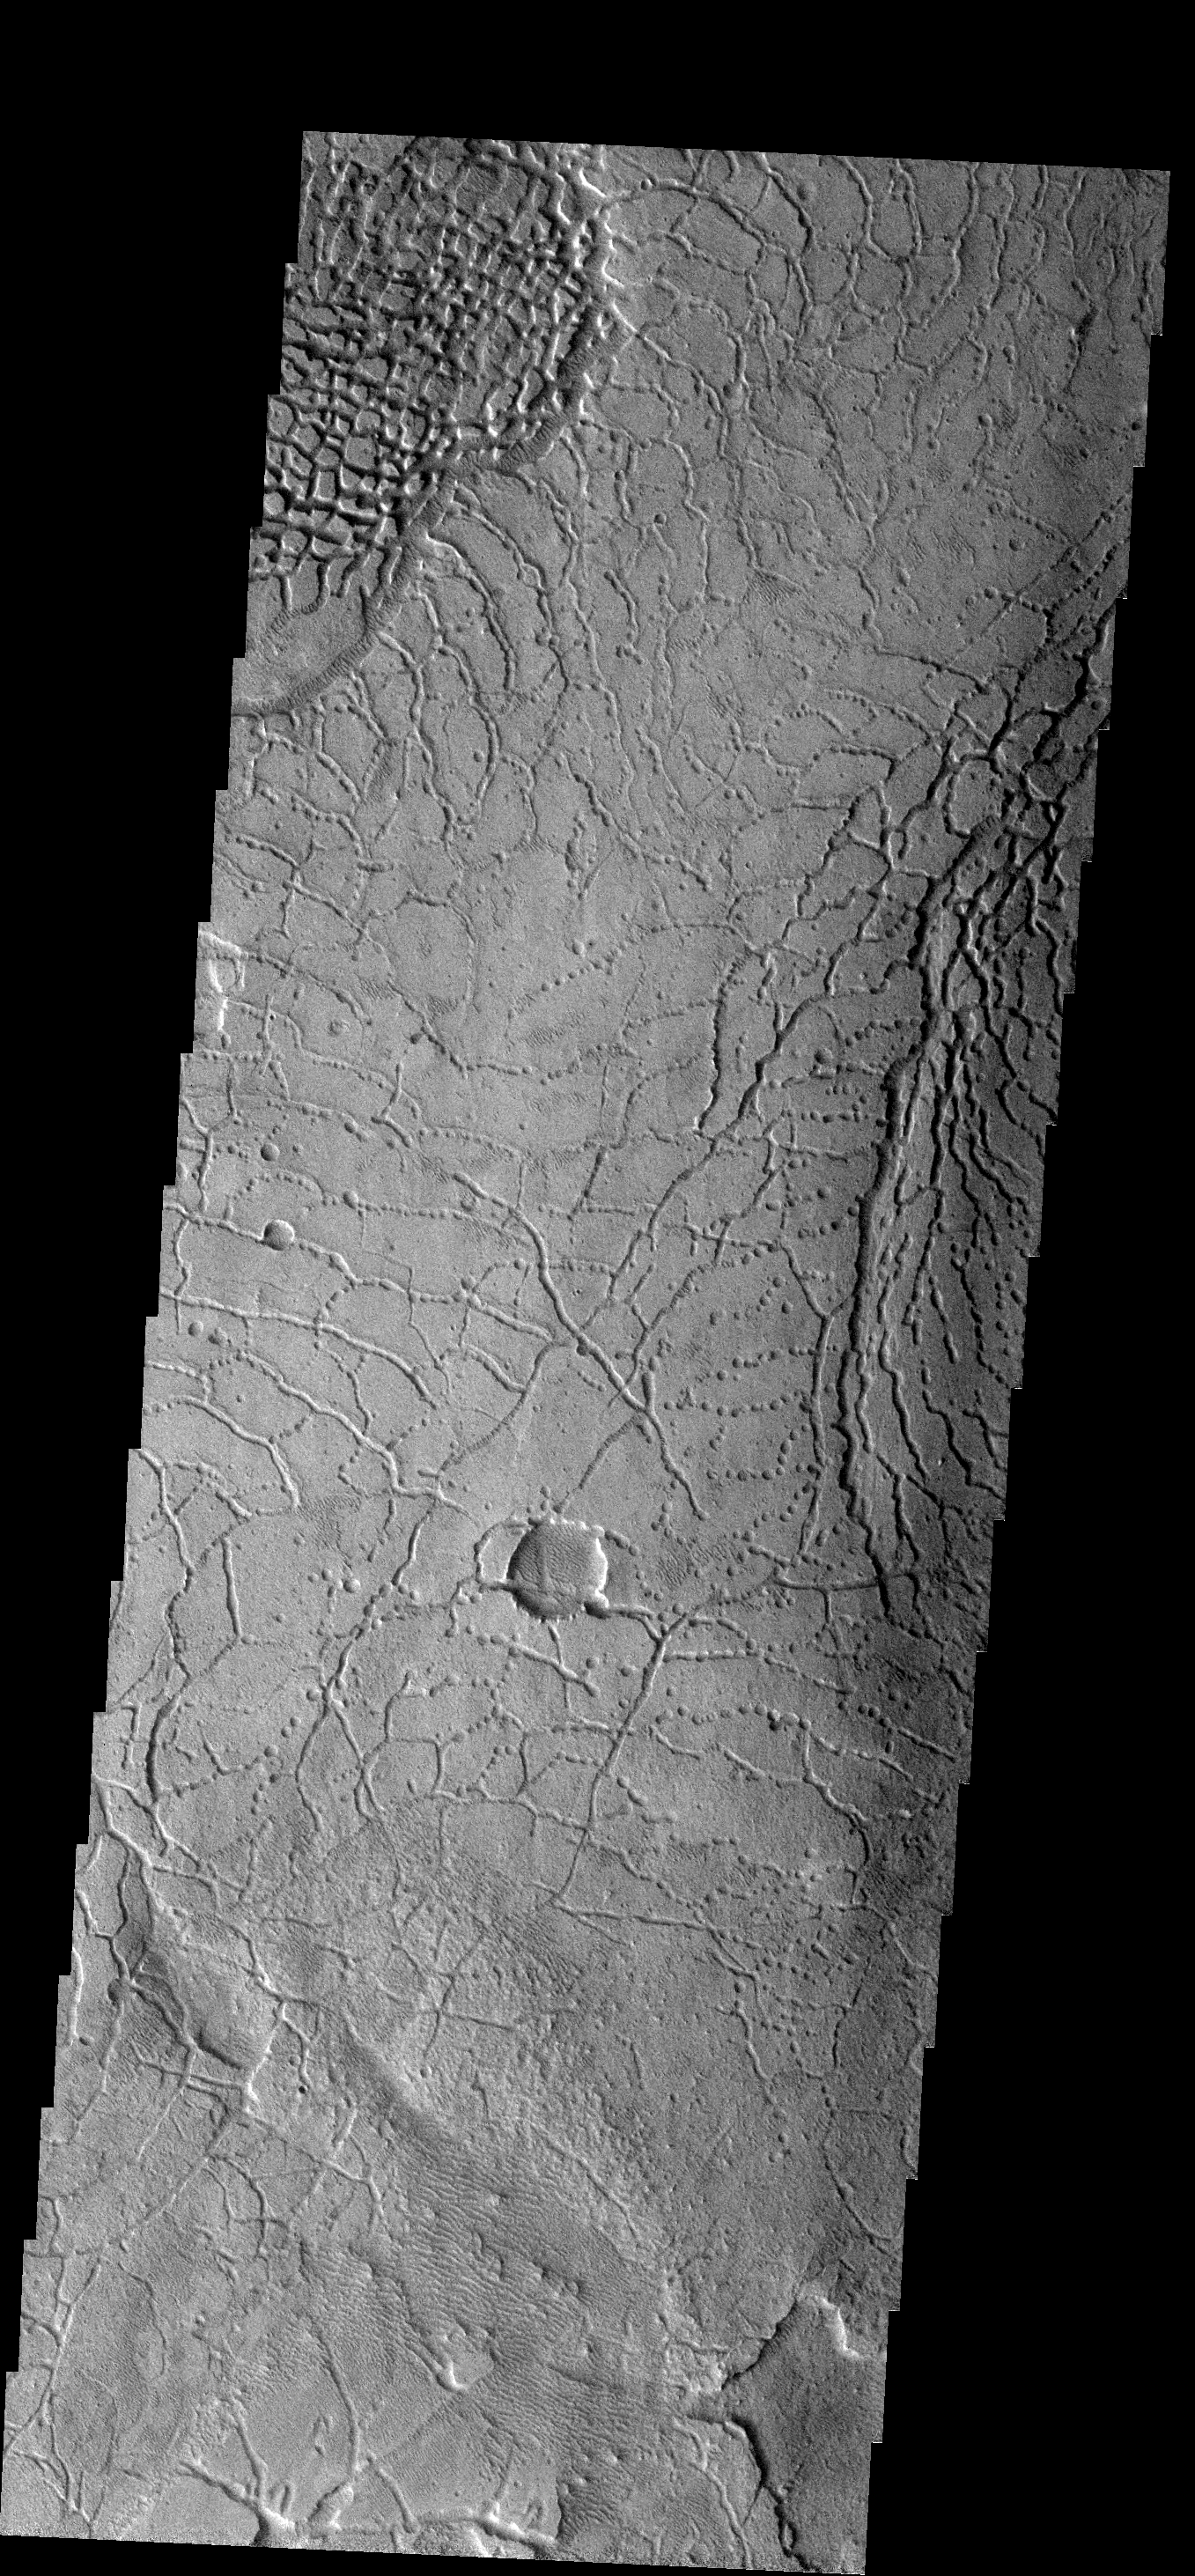

Avernus Colles

The arcuate fractures and broken up surface shown in this image is called Avernus Colles [colles means small hills or knobs]. This unique surface has developed on the southeast margin of Elysium Plainitia.

Image information: VIS instrument. Latitude -2.1N, Longitude 173.3E. 18 meter/pixel resolution.

Please see the THEMIS Data Citation Note for details on crediting THEMIS images.

Note: this THEMIS visual image has not been radiometrically nor geometrically calibrated for this preliminary release. An empirical correction has been performed to remove instrumental effects. A linear shift has been applied in the cross-track and down-track direction to approximate spacecraft and planetary motion. Fully calibrated and geometrically projected images will be released through the Planetary Data System in accordance with Project policies at a later time.

NASA’s Jet Propulsion Laboratory manages the 2001 Mars Odyssey mission for NASA’s Office of Space Science, Washington, D.C. The Thermal Emission Imaging System (THEMIS) was developed by Arizona State University, Tempe, in collaboration with Raytheon Santa Barbara Remote Sensing. The THEMIS investigation is led by Dr. Philip Christensen at Arizona State University. Lockheed Martin Astronautics, Denver, is the prime contractor for the Odyssey project, and developed and built the orbiter. Mission operations are conducted jointly from Lockheed Martin and from JPL, a division of the California Institute of Technology in Pasadena.

Credit: NASA/JPL/ASU